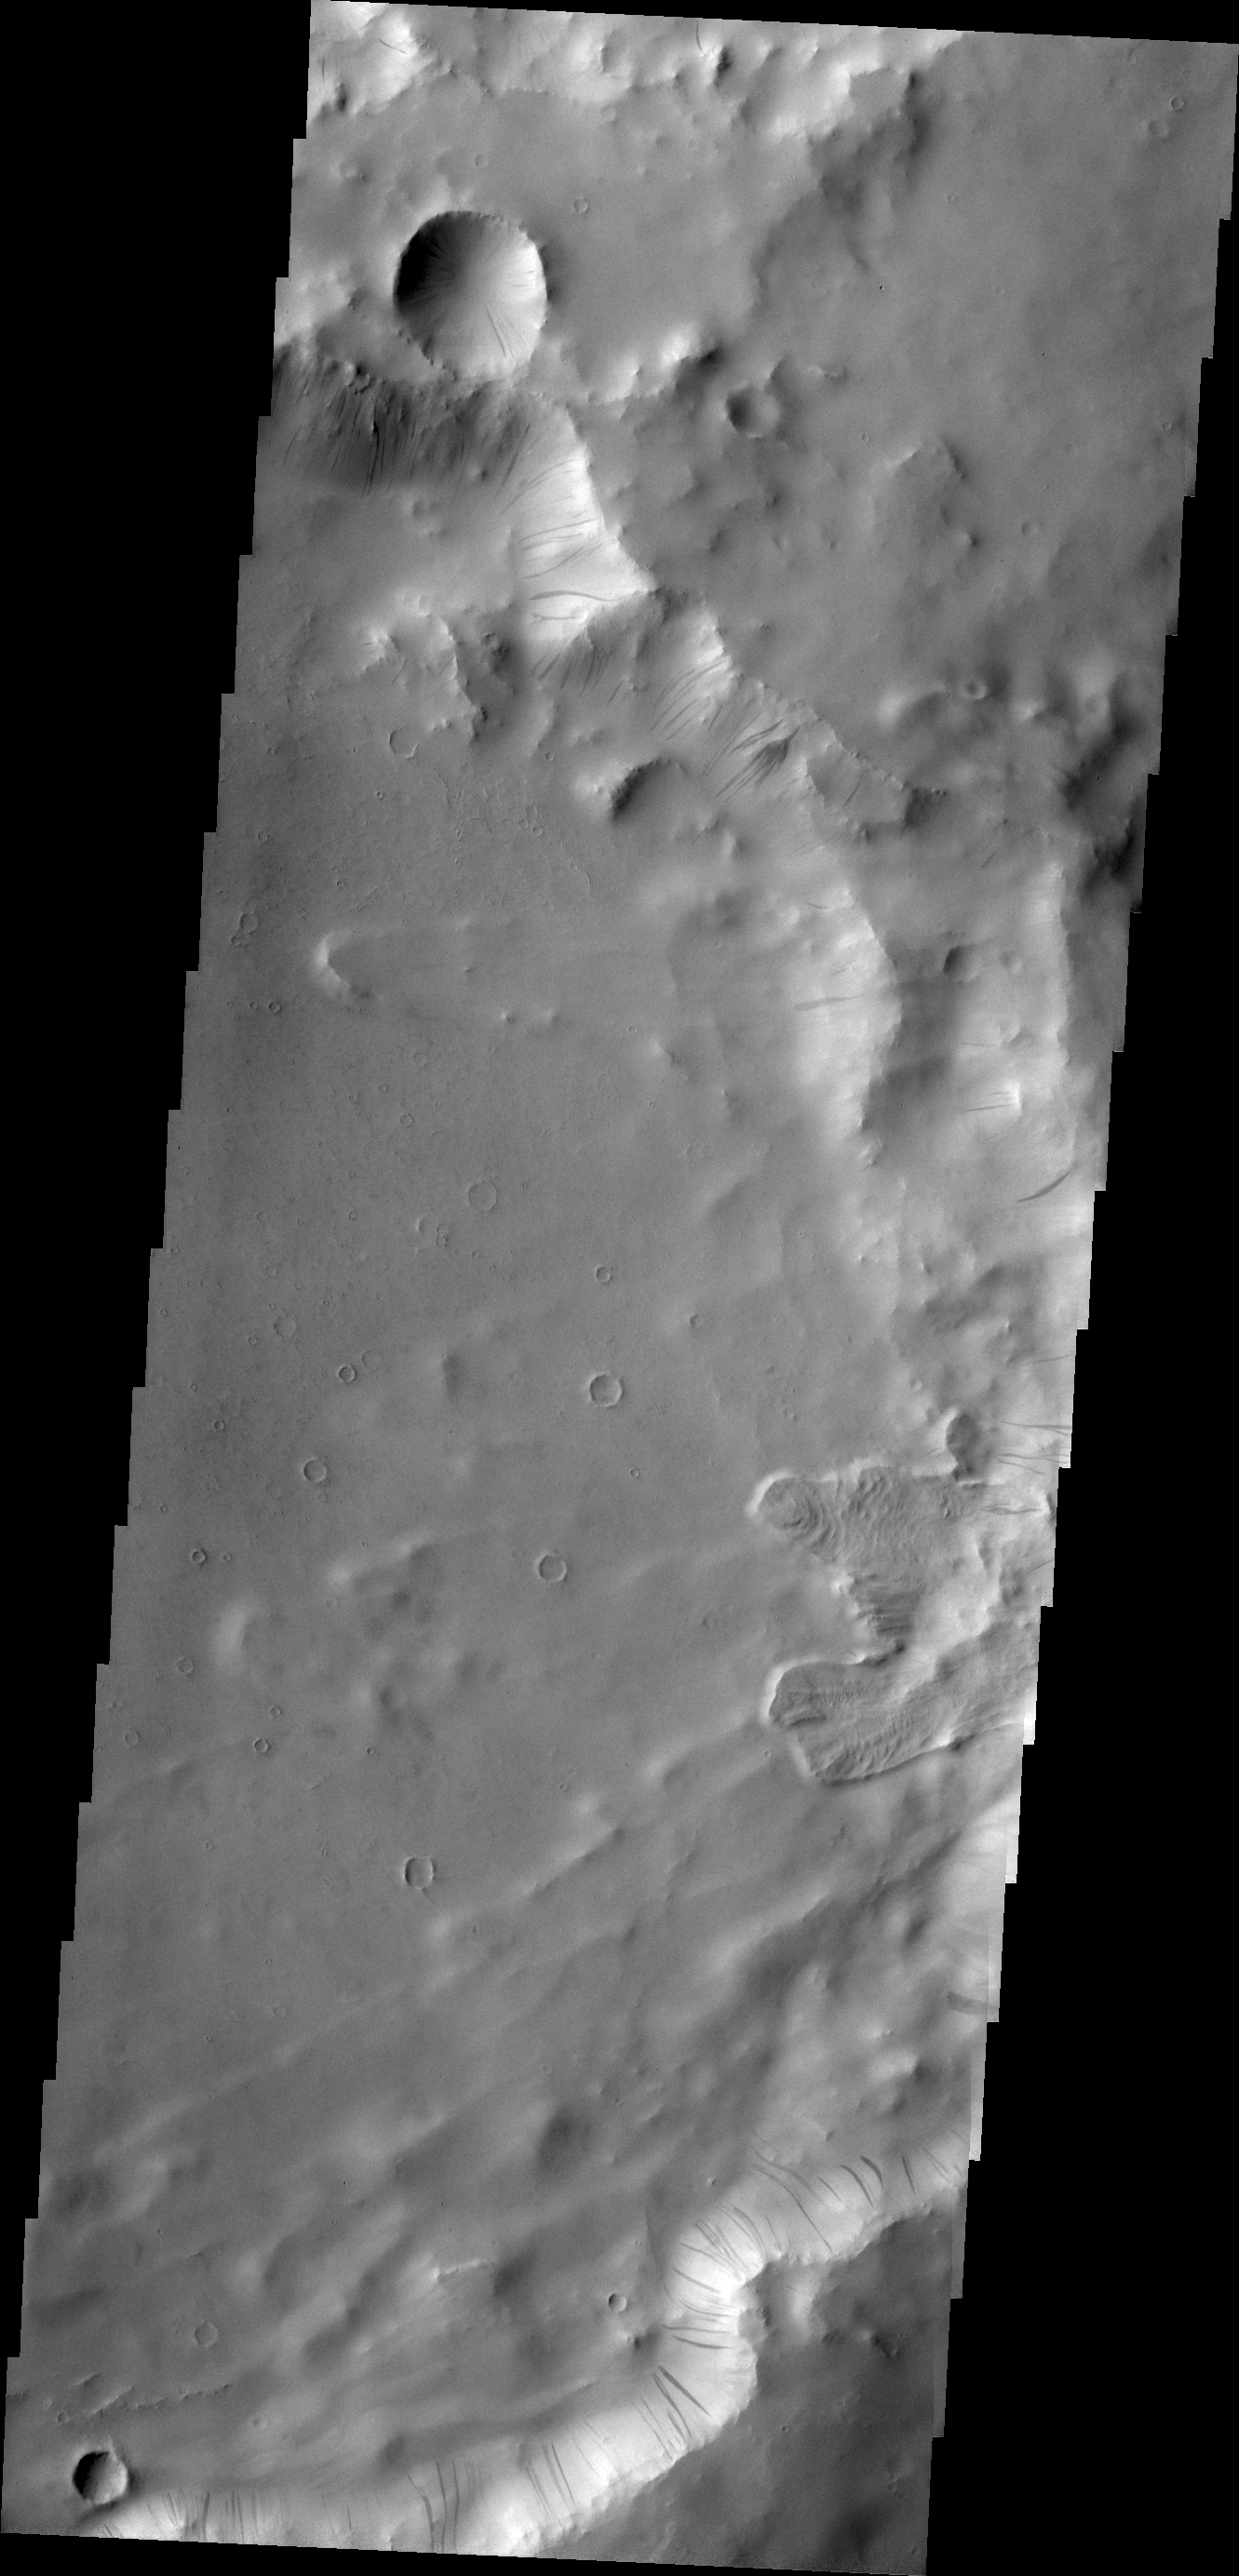

Dark Slope Streaks

Dark slope streaks mark the rim of this unnamed crater in Terra Sabaea.

Credit: NASA/JPL/ASU